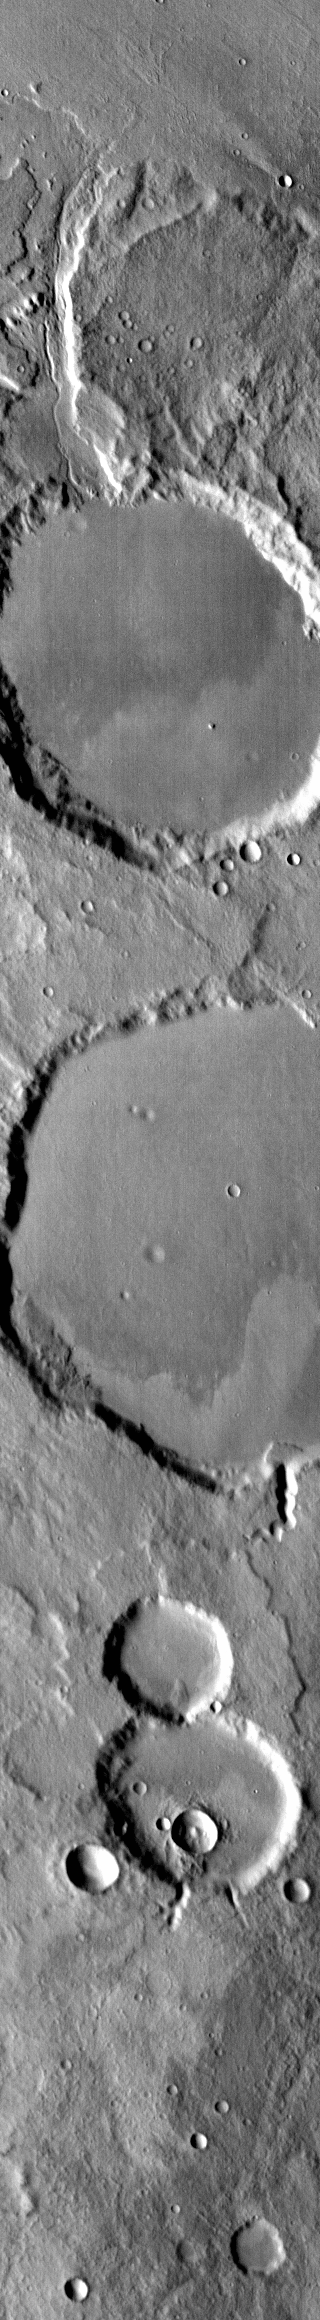

THEMIS Art #125

Do you see what I see? Is that a momma holding a baby?

Credit: NASA/JPL-Caltech/ASU